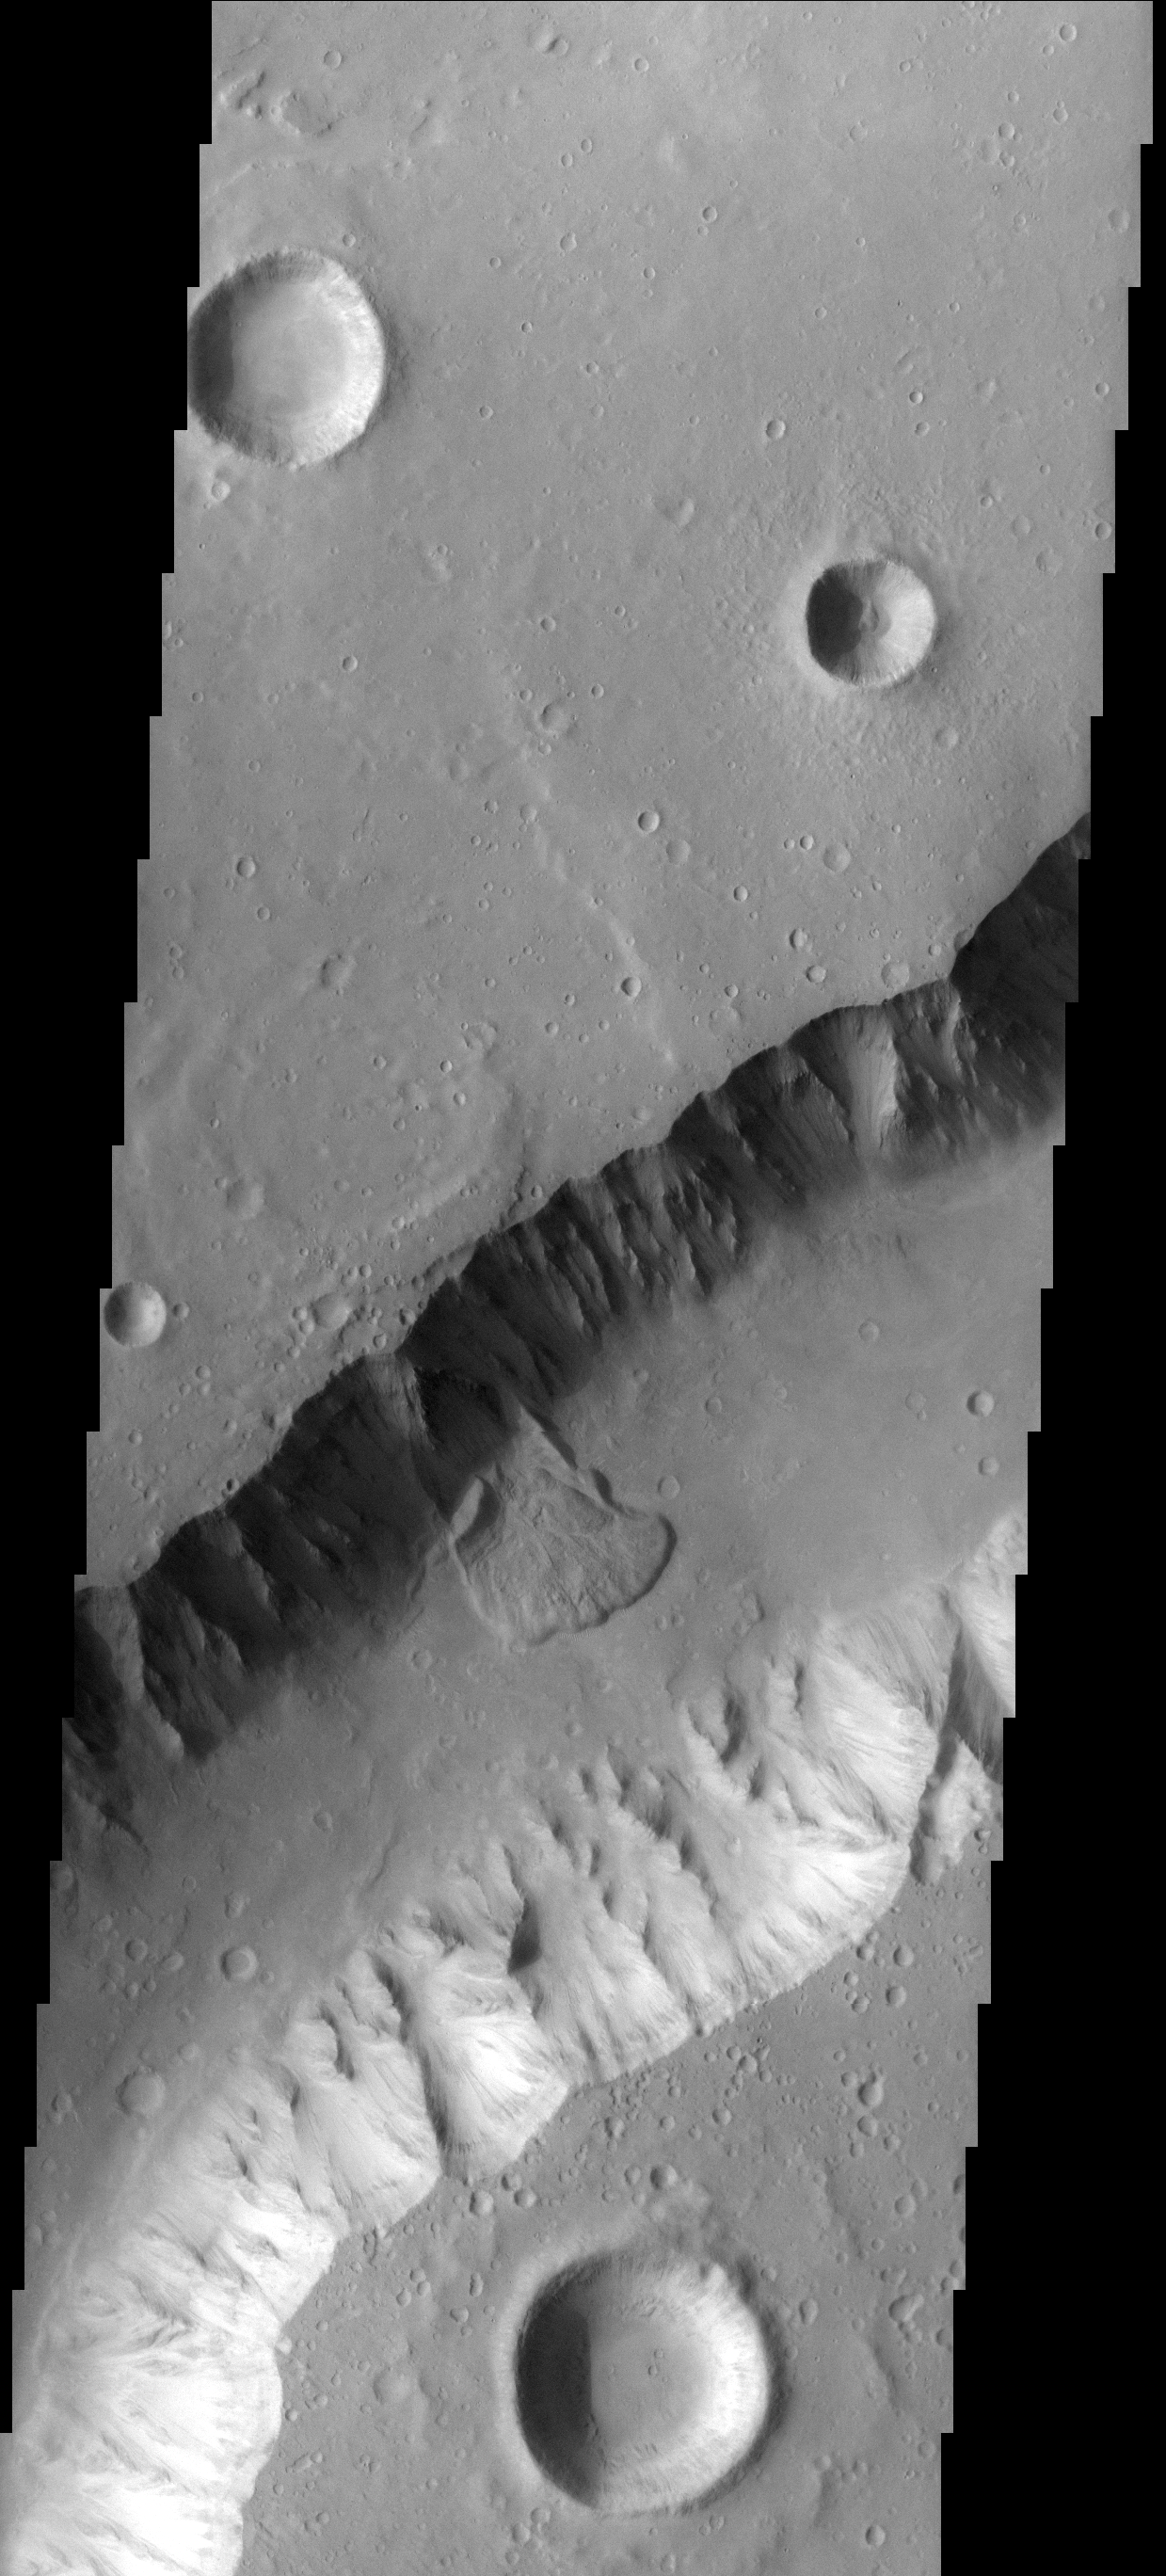

Channel Landslide

Part of the western wall of Shalbatana Vallis has collapsed and formed a landslide.

Image information: VIS instrument. Latitude 5.3N, Longitude 316.3E. 18 meter/pixel resolution.

Please see the THEMIS Data Citation Note for details on crediting THEMIS images.

Note: this THEMIS visual image has not been radiometrically nor geometrically calibrated for this preliminary release. An empirical correction has been performed to remove instrumental effects. A linear shift has been applied in the cross-track and down-track direction to approximate spacecraft and planetary motion. Fully calibrated and geometrically projected images will be released through the Planetary Data System in accordance with Project policies at a later time.

NASA’s Jet Propulsion Laboratory manages the 2001 Mars Odyssey mission for NASA’s Office of Space Science, Washington, D.C. The Thermal Emission Imaging System (THEMIS) was developed by Arizona State University, Tempe, in collaboration with Raytheon Santa Barbara Remote Sensing. The THEMIS investigation is led by Dr. Philip Christensen at Arizona State University. Lockheed Martin Astronautics, Denver, is the prime contractor for the Odyssey project, and developed and built the orbiter. Mission operations are conducted jointly from Lockheed Martin and from JPL, a division of the California Institute of Technology in Pasadena.

Credit: NASA/JPL/ASU